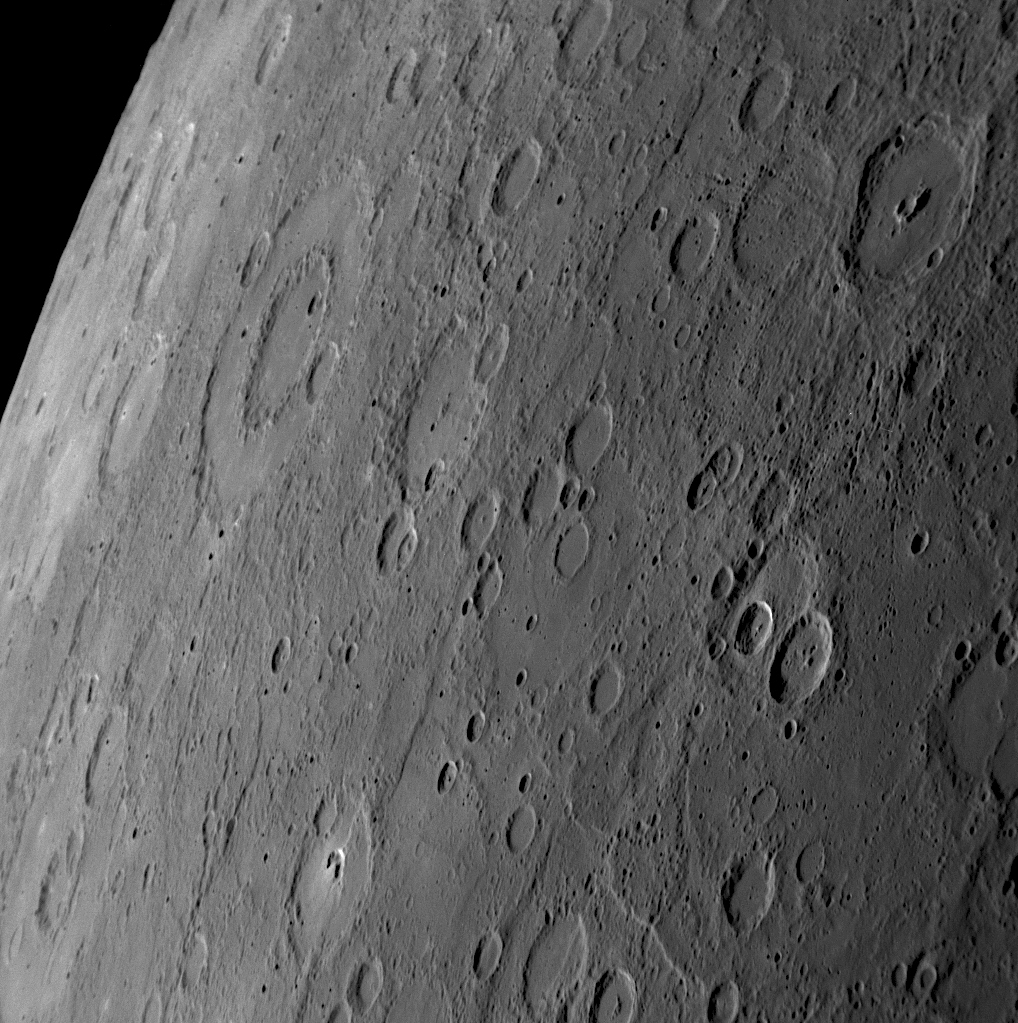

Peak Rings on Mercury

larger annotated version

MESSENGER snapped this image of Mercury’s horizon about 56 minutes before the spacecraft’s closest pass by the planet. The distinctive peak-ring basin Dürer (named from Mariner 10 photos for the German artist Albrecht Dürer) is visible. The smaller crater Mickiewicz (named for the Polish poet Adam Mickiewicz) can also be seen, with a smaller central peak-ring structure in the middle of its crater floor. Craters form ring structures during the impact process that creates the crater, and the number and characteristics of the rings depend on the crater’s size. Raditladi, imaged for the first time by MESSENGER and recently named, also shows a pronounced peak-ring structure.

Date Acquired: January 14, 2008
Image Mission Elapsed Time (MET): 108821505
Instrument: Narrow Angle Camera (NAC) of the Mercury Dual Imaging System (MDIS)
Scale: Dürer crater is about 190 kilometers (120 miles) in diameter
Spacecraft Altitude: 18,300 kilometers (11,400 miles)

These images are from MESSENGER, a NASA Discovery mission to conduct the first orbital study of the innermost planet, Mercury. For information regarding the use of images, see the MESSENGER image use policy.

Credit: NASA/Johns Hopkins University Applied Physics Laboratory/Carnegie Institution of Washington